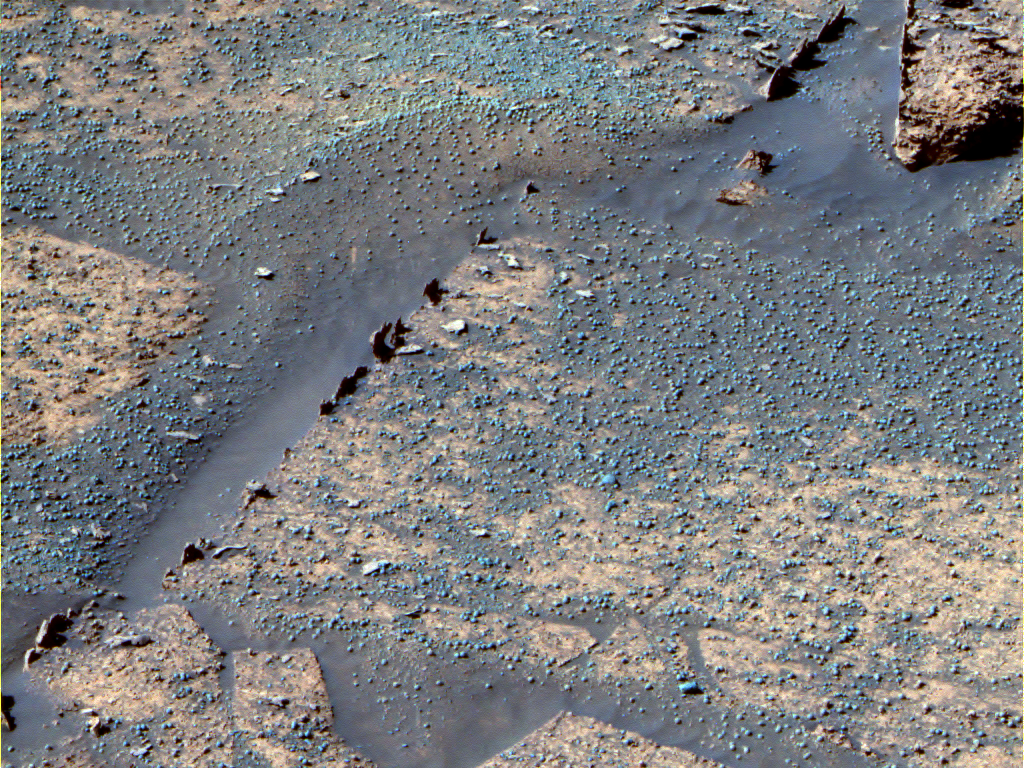

The ‘Razorback’ Mystery

The pointy features in this image may only be a few centimeters high and less than 1 centimeter (0.4 inches) wide, but they generate major scientific interest. Dubbed “Razorback,” this chunk of rock sticks up at the edge of flat rocks in “Endurance Crater.” Based on their understanding of processes on Earth, scientists believe these features may have formed when fluids migrated through fractures, depositing minerals. Fracture-filling minerals would have formed veins composed of a harder material that eroded more slowly than the rock slabs.

Possible examination of these features using the instruments on NASA’s Mars Exploration Rover Opportunity may further explain what these features have to do with the history of water on Mars. This false-color image was taken by the rover’s panoramic camera.

Credit: NASA/JPL/Cornell